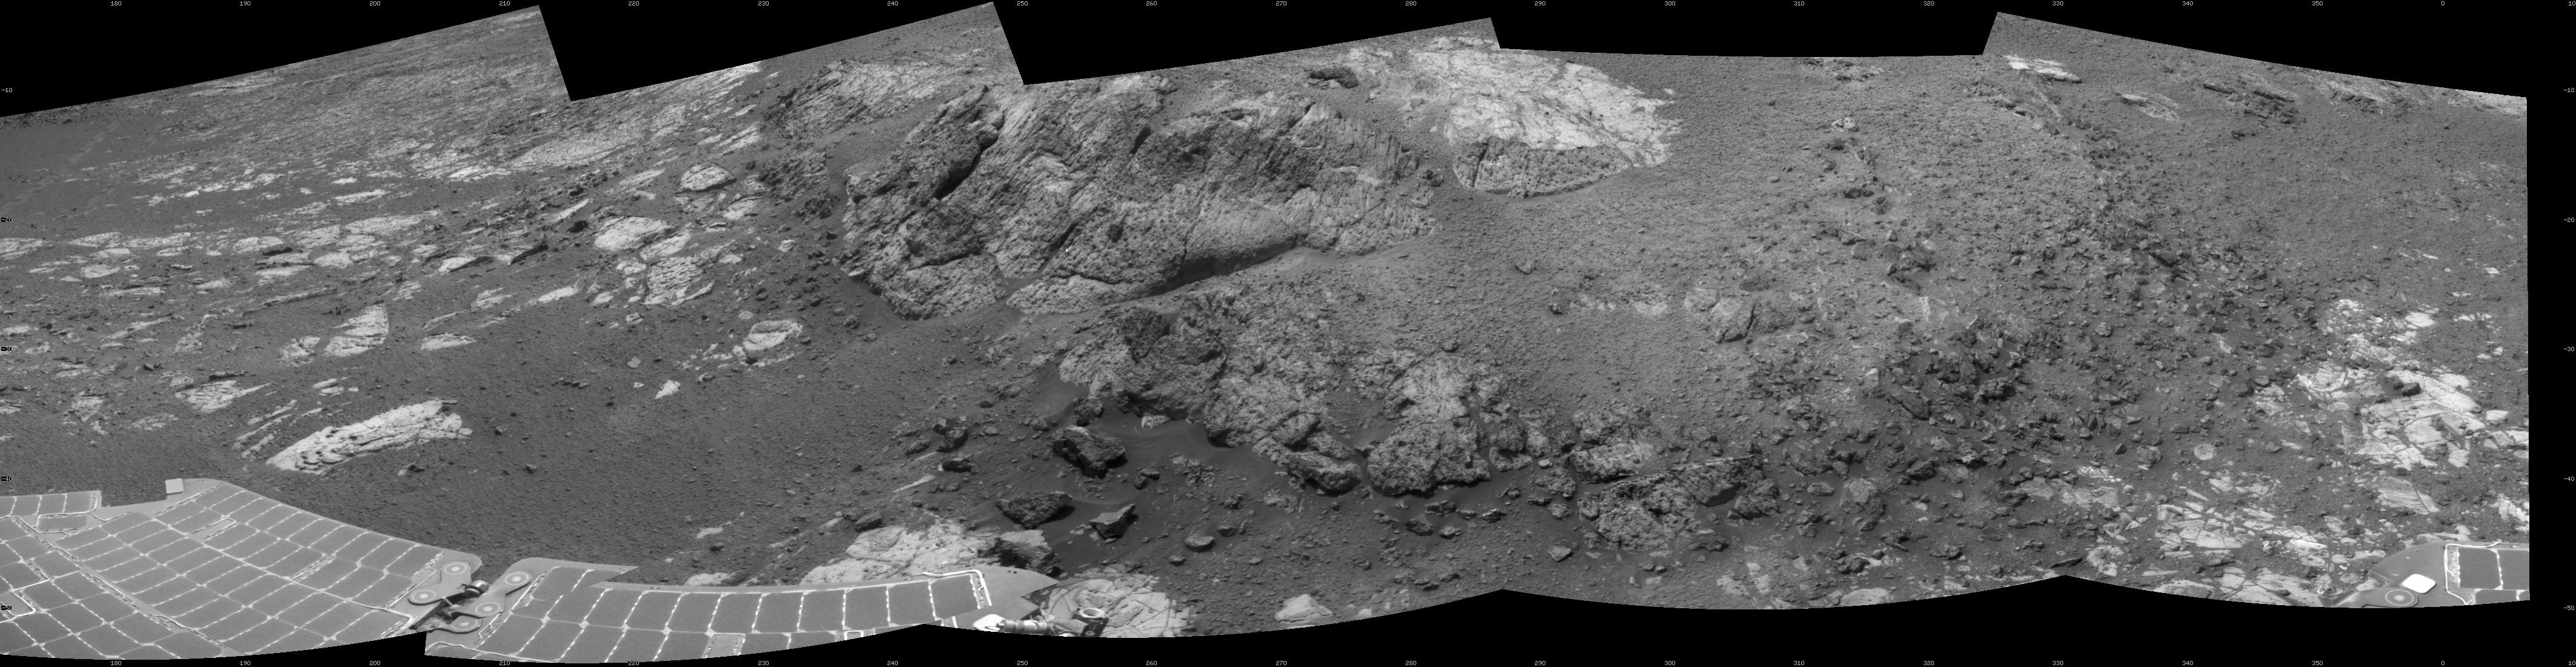

Opportunity at ‘Copper Cliff,’ Sol 3153

This 180-degree mosaic of images from the navigation camera on the NASA Mars Exploration Rover Opportunity shows terrain near the rover during the 3,153rd Martian day, or sol, of the rover’s work on Mars (Dec. 6, 2012). West is at the center, south at the left edge, north at the right edge.

Opportunity had driven about 7 feet (2.2 meters) westward earlier on Sol 3153 to get close to the outcrop called “Copper Cliff,” which is in the center of this scene. The location is on the east-central portion of “Matijevic Hill” on the “Cape York” segment of the western rim of Endeavour Crater.

The view is presented as a cylindrical projection.

Credit: NASA/JPL-Caltech